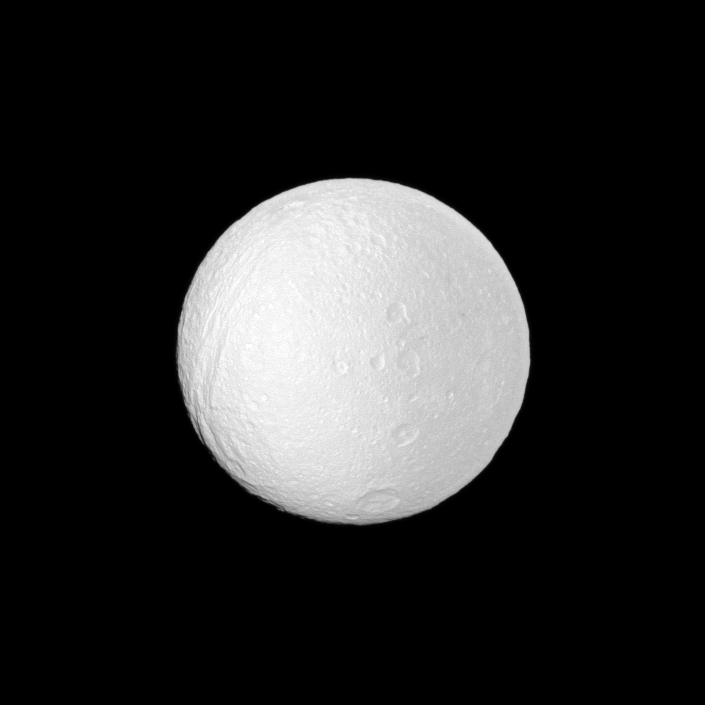

Up and Down Tethys

The Cassini spacecraft profiles several features oriented north-south on Saturn’s moon Tethys.

A line of craters runs north to south near the center of the image: (from top) Phemius, Polyphemus, Ajax and the large southern crater Antinous. Ithaca Chasma, which slices across more than 1,000 kilometers (620 miles) of the moon’s icy surface, can be seen running roughly north to south on the left of the image. See PIA07734 for a closer view of Ithaca Chasma.

This view looks toward the area between the trailing hemisphere and Saturn-facing side of Tethys (1,062 kilometers, or 660 miles across). North on Tethys is up and rotated 1 degree to the left.

The image was taken in visible light with the Cassini spacecraft narrow-angle camera on March 3, 2010. The view was acquired at a distance of approximately 506,000 kilometers (314,000 miles) from Tethys and at a Sun-Tethys-spacecraft, or phase, angle of 5 degrees. Image scale is 3 kilometers (2 miles) per pixel.

The Cassini-Huygens mission is a cooperative project of NASA, the European Space Agency and the Italian Space Agency. The Jet Propulsion Laboratory, a division of the California Institute of Technology in Pasadena, manages the mission for NASA’s Science Mission Directorate, Washington, D.C. The Cassini orbiter and its two onboard cameras were designed, developed and assembled at JPL. The imaging operations center is based at the Space Science Institute in Boulder, Colo.

Credit: NASA/JPL/Space Science Institute